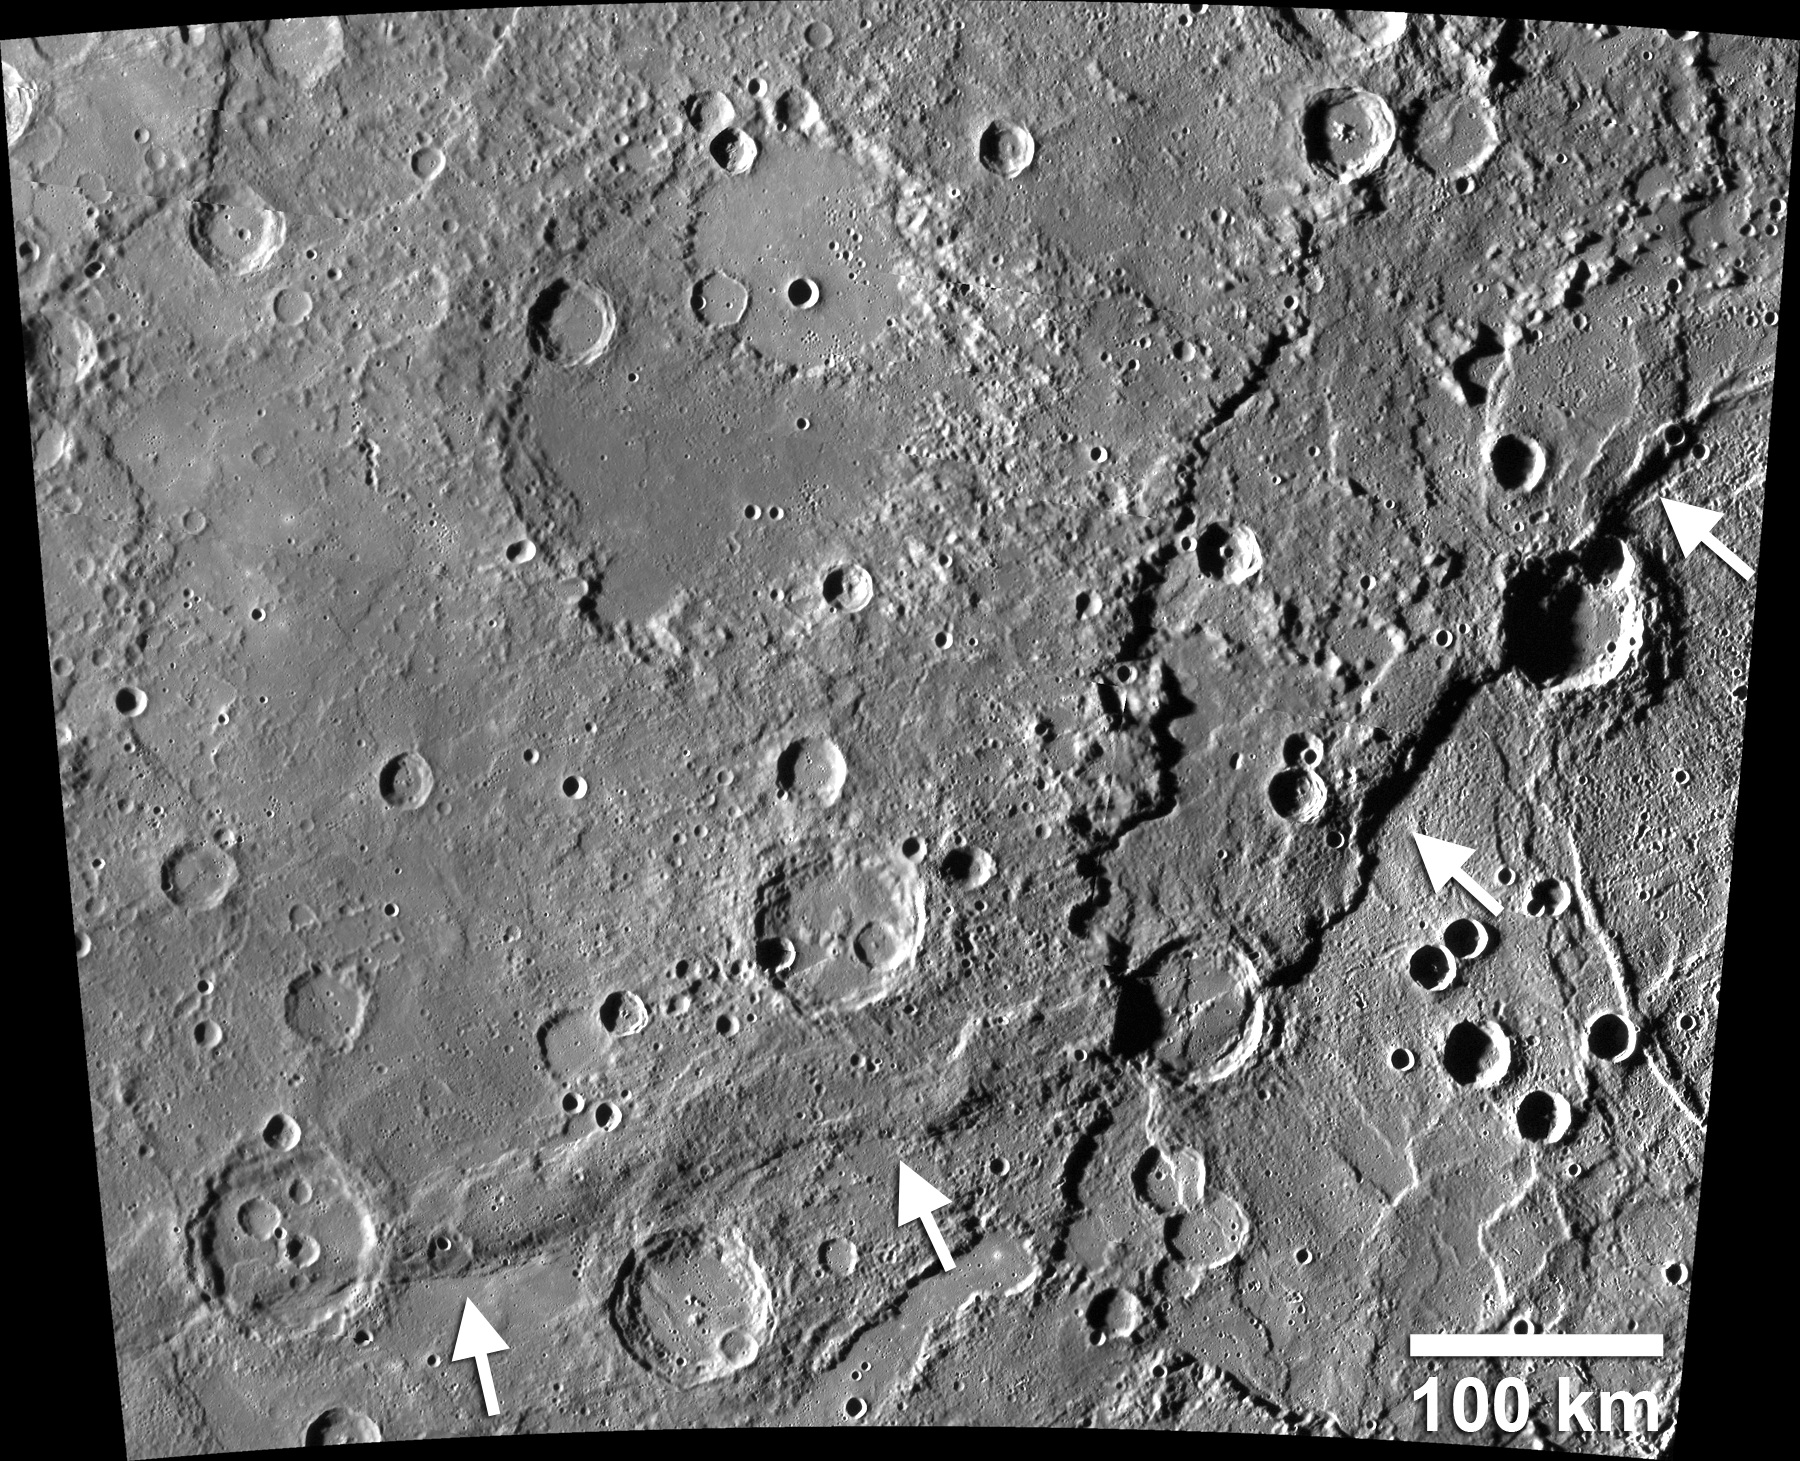

Enterprise Rupes

Enterprise Rupes, (indicated here with white arrows) about 1000 km long and with over 3 km of relief, is the largest lobate scarp on Mercury! MESSENGER has confirmed that the contraction of Mercury has resulted in a global array of lobate scarps, tectonic landforms that are the surface expression of thrust faults. Many lobate thrust fault scarps, such as Enterprise Rupes, are large, often hundreds of kilometers long, and display hundreds to thousands of meters of relief, in contrast to the small scarps more recently being identified on Mercury.

This image was presented at a press event at the Lunar and Planetary Science Conference. Visit the press event website to learn more!

Instrument: Mercury Dual Imaging System (MDIS)
Scale: Scale bar of 100 km provided on the image
Center Latitude: -31.56°
Center Longitude: 74.97° E

The MESSENGER spacecraft is the first ever to orbit the planet Mercury, and the spacecraft’s seven scientific instruments and radio science investigation are unraveling the history and evolution of the Solar System’s innermost planet. During the first two years of orbital operations, MESSENGER acquired over 150,000 images and extensive other data sets. MESSENGER is capable of continuing orbital operations until early 2015.

For information regarding the use of images, see the MESSENGER image use policy.

Credit: NASA/Johns Hopkins University Applied Physics Laboratory/Carnegie Institution of Washington